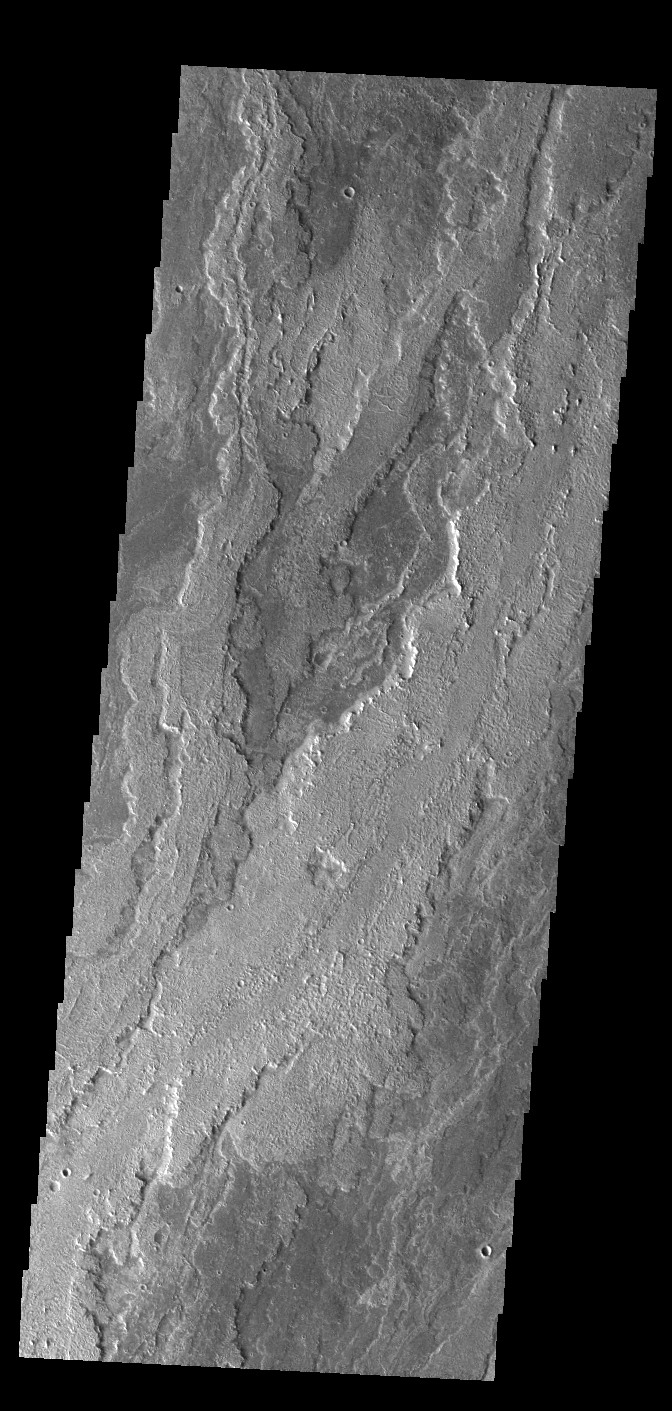

Daedalia Planum

This VIS image shows a small portion of Daedalia Planum. The lava flows in this image originated at Arsia Mons. Individual flows have lengths up to almost 180km (~111 miles). The longest Hawaiian lava flow is only 51km (~31 miles). The area of Daedalia Planum is 2.9 million square km – more than 4 times the size of Texas.

Credit: NASA/JPL-Caltech/ASU